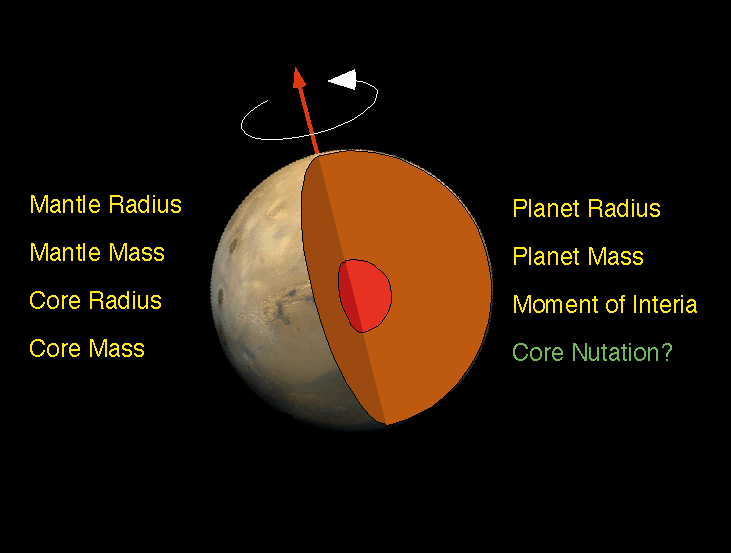

Schematic of Mars Interior

The interior of Mars is simply modeled as a core and mantle with a thin crust, similar to Earth. Mars’ size and total mass have been determined by previous missions. Given four parameters, the core size and mass, and mantle size and mass can be determined. The combination of Pathfinder Doppler data with earlier data from the Viking landers has determined a third parameter, the moment of inertia, through measurement of Mars’ precession rate. A fourth measurement is needed to complete the interior model. This may be achieved through future Doppler tracking of Pathfinder, since the presence of a fluid core may be detectable through its effect on Mars’ nutation. The determination of the moment of inertia is a significant constraint on possible models for Mars’ interior. If the core is as dense as possible (i.e. completely iron) and the mantle is similar to Earth’s (or similar to the SNC meteorites thought to originate on Mars) then the minimum core radius is about 1300 km. If the core is made of less-dense material (i.e. a mixture of iron and sulfur) then the core radius is probably no more than 2000 km.

Mars Pathfinder is the second in NASA’s Discovery program of low-cost spacecraft with highly focused science goals. The Jet Propulsion Laboratory, Pasadena, CA, developed and manages the Mars Pathfinder mission for NASA’s Office of Space Science, Washington, D.C. JPL is a division of the California Institute of Technology (Caltech).

Photojournal note: Sojourner spent 83 days of a planned seven-day mission exploring the Martian terrain, acquiring images, and taking chemical, atmospheric and other measurements. The final data transmission received from Pathfinder was at 10:23 UTC on September 27, 1997. Although mission managers tried to restore full communications during the following five months, the successful mission was terminated on March 10, 1998.

Credit: NASA/JPL